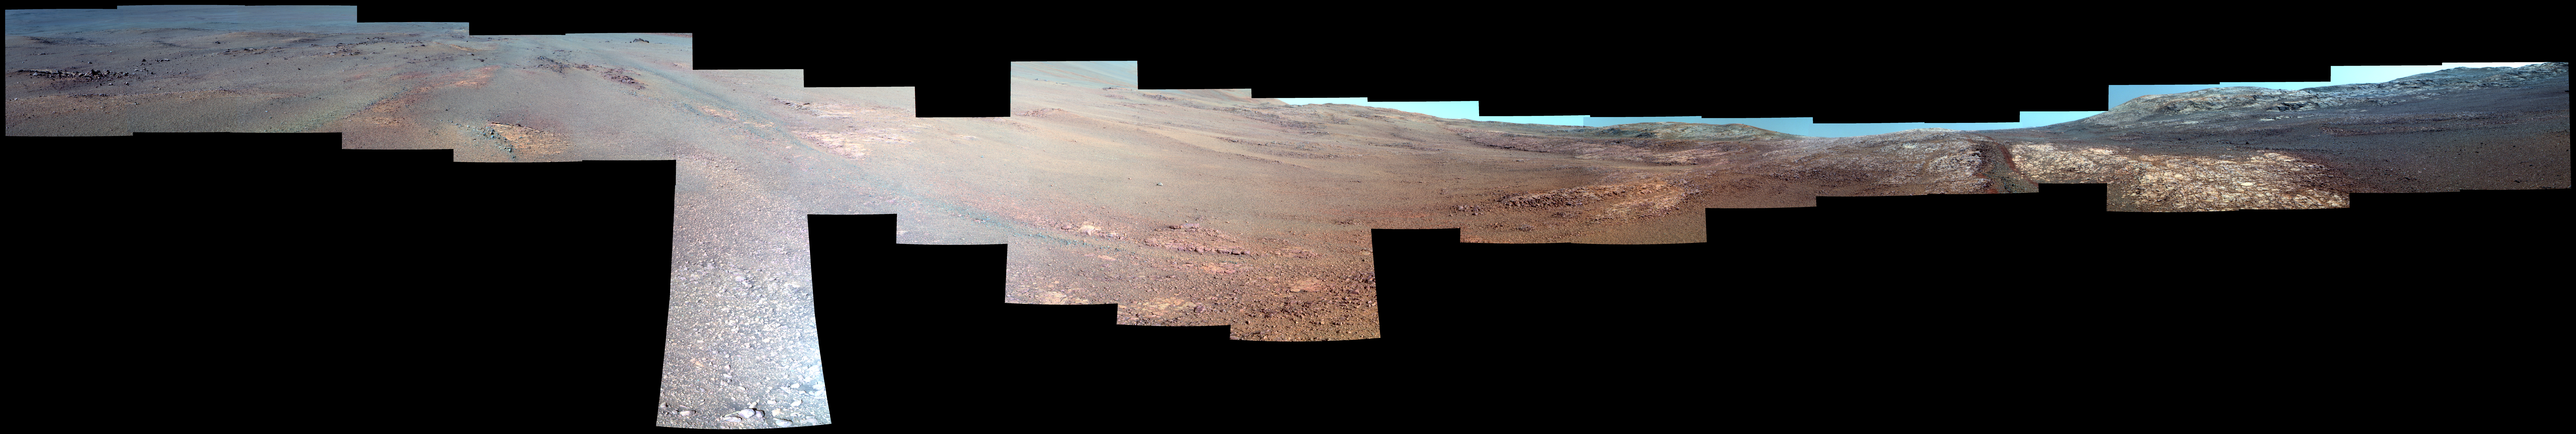

View From Within ‘Perseverance Valley’ on Mars (Enhanced Color)

This enhanced-color view from within “Perseverance Valley,” on the inner slope of the western rim of Endurance Crater on Mars, includes wheel tracks from the Opportunity rover’s descent of the valley. The Panoramic Camera (Pancam) on Opportunity’s mast took the component images of the scene during the period Sept. 4 through Oct. 6, 2017, corresponding to sols (Martian days) 4840 through 4871 of the rover’s work on Mars.

Perseverance Valley is a system of shallow troughs descending eastward about the length of two football fields from the crest of the crater rim to the floor of the crater. This panorama spans from northeast on the left to northwest on the right, including portions of the crater floor (eastward) in the left half and of the rim (westward) in the right half. Opportunity began descending Perseverance Valley in mid-2017 (see map) as part of an investigation into how the valley formed.

Rover wheel tracks are darker brown, between two patches of bright bedrock, receding toward the horizon in the right half of the scene.

This view combines multiple images taken through three different Pancam filters. The selected filters admit light centered on wavelengths of 753 nanometers (near-infrared), 535 nanometers (green) and 432 nanometers (violet). The three color bands are combined here with enhancement to make differences in surface materials easier to see.

NASA’s Jet Propulsion Laboratory, a division of the California Institute of Technology in Pasadena, manages the Mars Exploration Rover Project for NASA’s Science Mission Directorate, Washington.

For more information about Opportunity, visit http://www.nasa.gov/rovers and http://marsrovers.jpl.nasa.gov.

Photojournal Note: Also available is the full resolution TIFF file PIA22073_full.tif. This file may be too large to view from a browser; it can be downloaded onto your desktop by right-clicking on the previous link and viewed with image viewing software.

Credit: NASA/JPL-Caltech/Cornell Univ./Arizona State Univ.